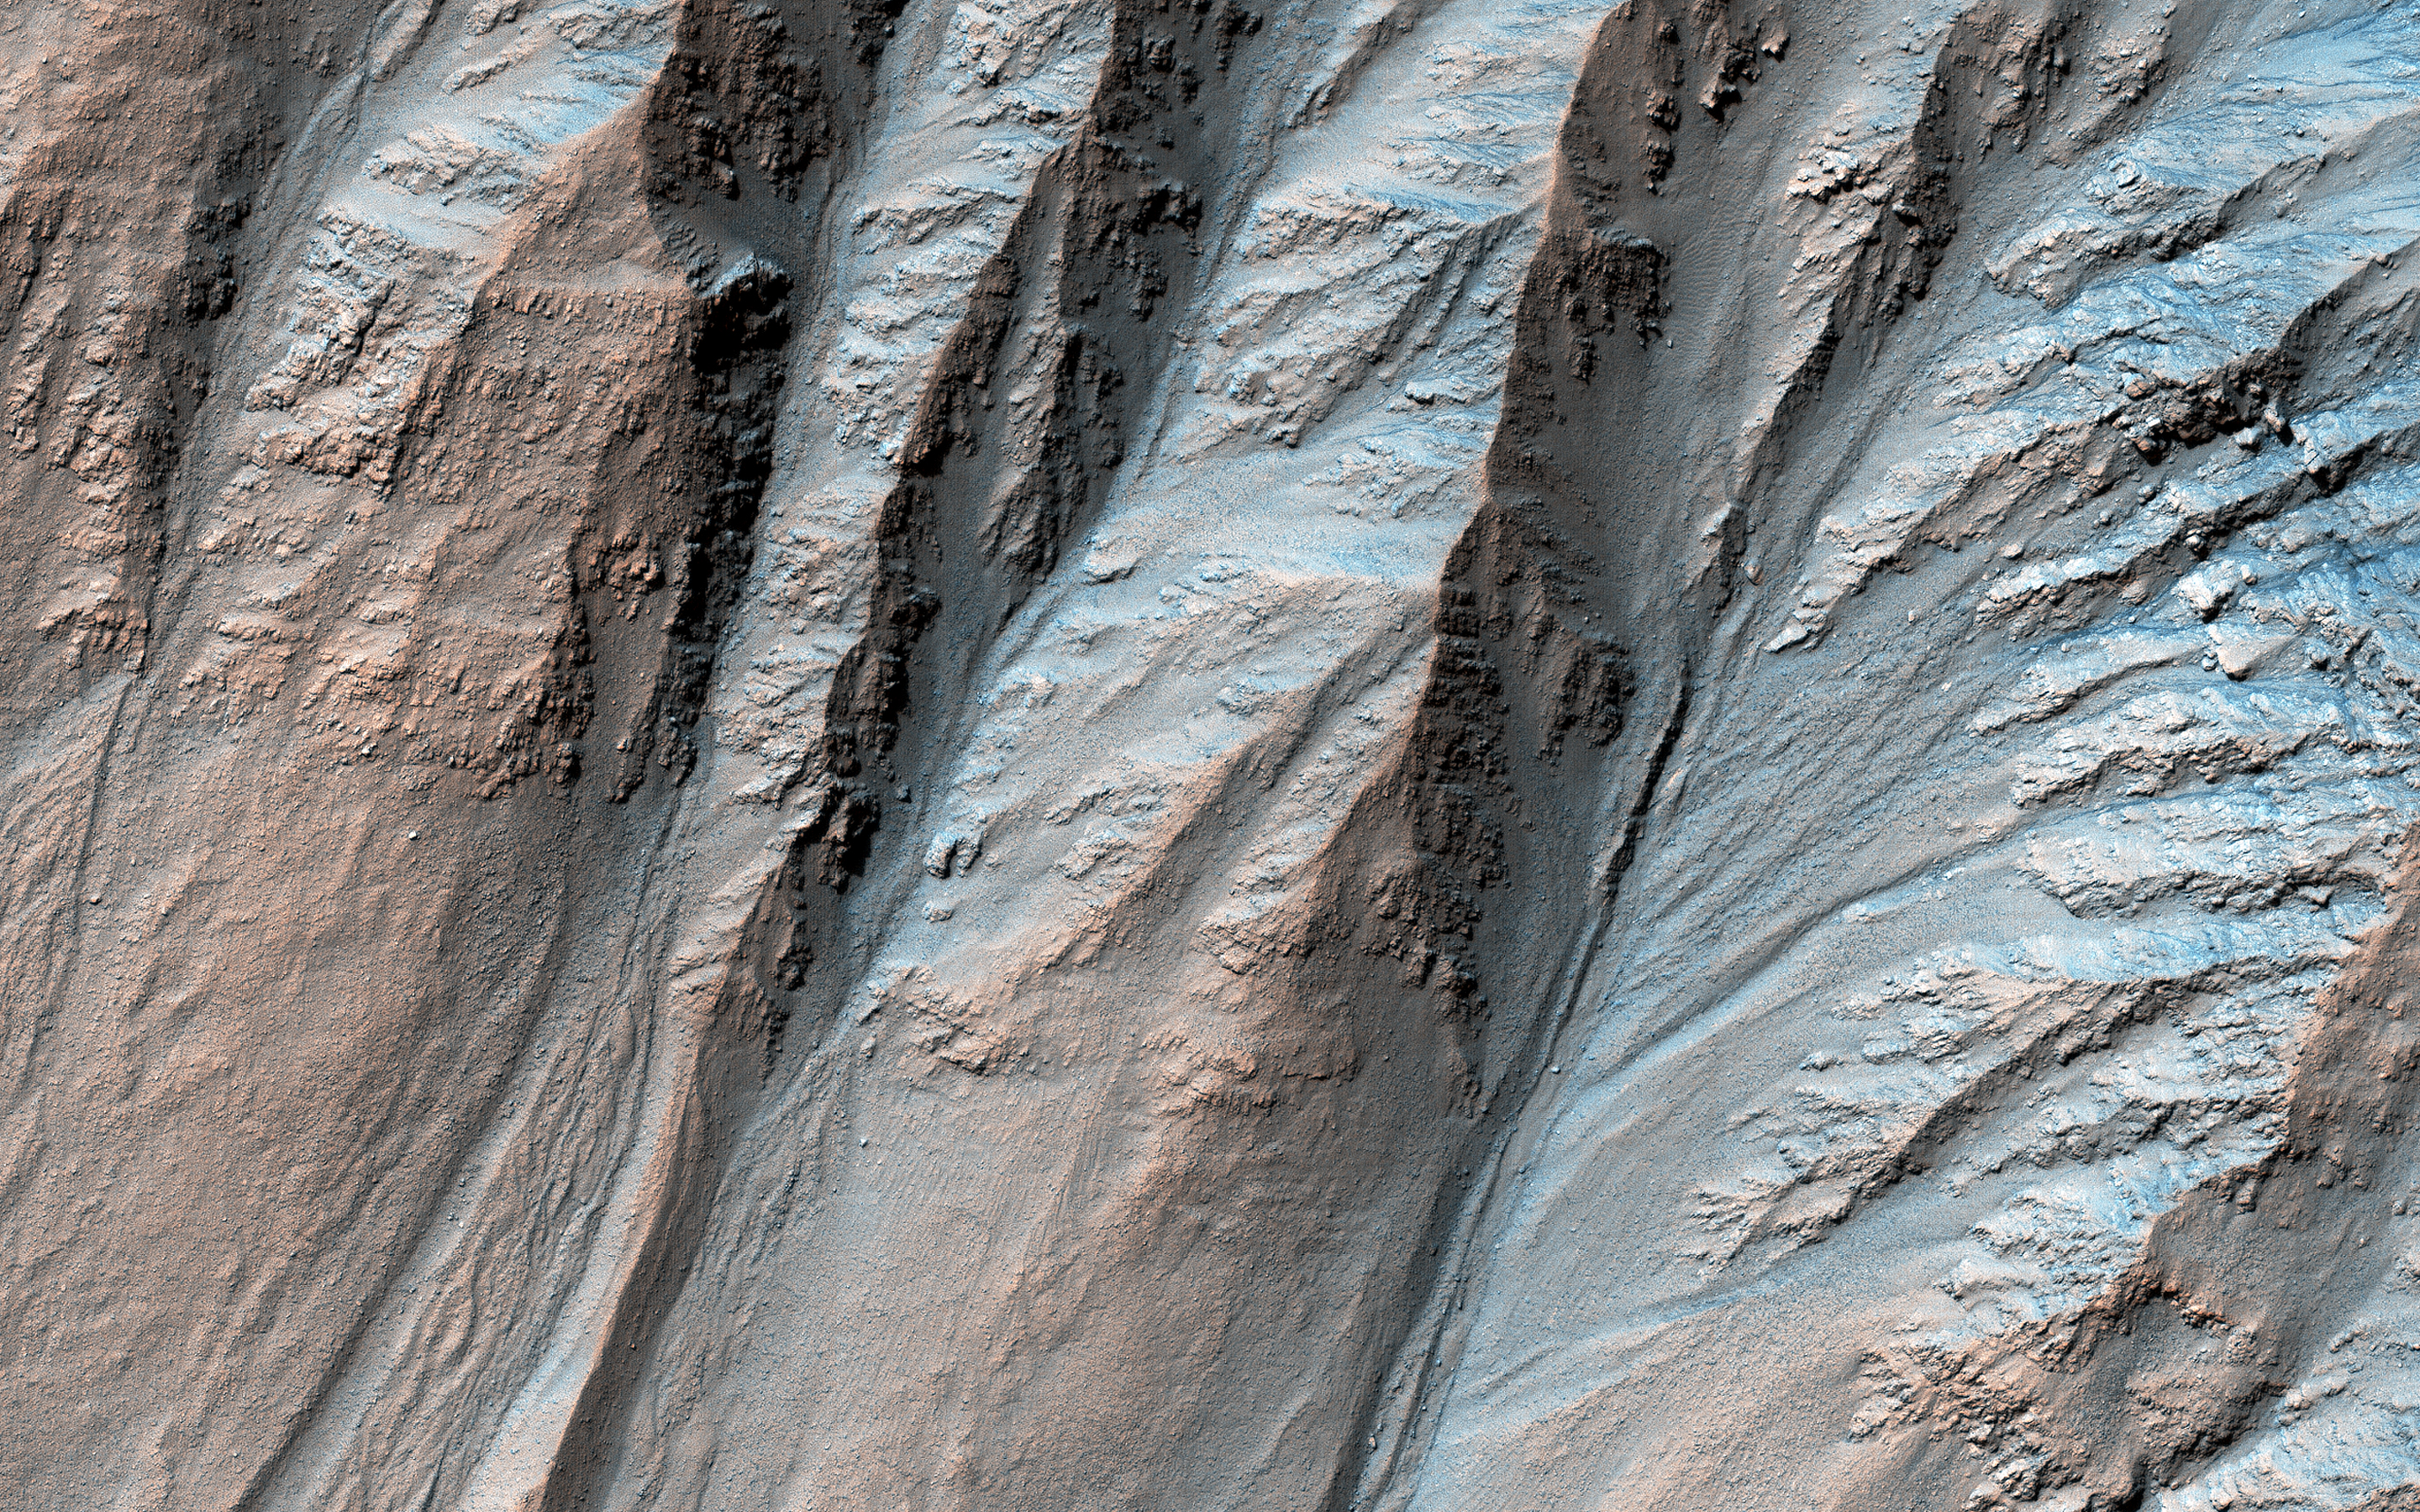

Complex Gullies in a Crater

Most gullies in the southern mid-latitudes are on south-facing slopes, which are the coldest and have the most frost in the winter. However, some occur on other slopes.

This image shows large gullies on both the pole- and equator-facing slopes. An important puzzle in Mars science is whether or not all of these gullies form in the same geologic eras and by the same processes.

If you have red/green glasses, be sure to check out the anaglyph of this crater, which shows rugged topography!

The map is projected here at a scale of 25 centimeters (9.8 inches) per pixel. (The original image scale is 26.7 centimeters [10.5 inches] per pixel [with 1 x 1 binning]; objects on the order of 80 centimeters [31.5 inches] across are resolved.) North is up.

This is a stereo pair with ESP_057700_1415.

The University of Arizona, in Tucson, operates HiRISE, which was built by Ball Aerospace & Technologies Corp., in Boulder, Colorado. NASA’s Jet Propulsion Laboratory, a division of Caltech in Pasadena, California, manages the Mars Reconnaissance Orbiter Project for NASA’s Science Mission Directorate, Washington.

Credit: NASA/JPL-Caltech/University of Arizona